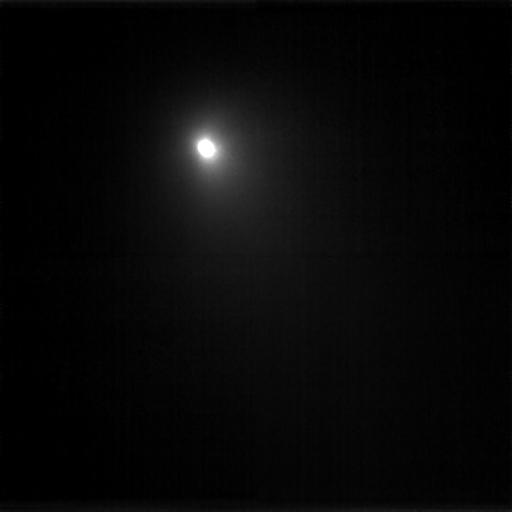

Deep Impact View of Tempel 1

This image is a compilation of nine images that were taken on June 15, 2005 through the clear filter of the medium resolution camera. The spacecraft is 16,896,900 kilometers (10,499,250 miles) away from the comet. This image is displayed on a linear scale that enhances the comet’s coma.

Credit: NASA/JPL-Caltech/UMD